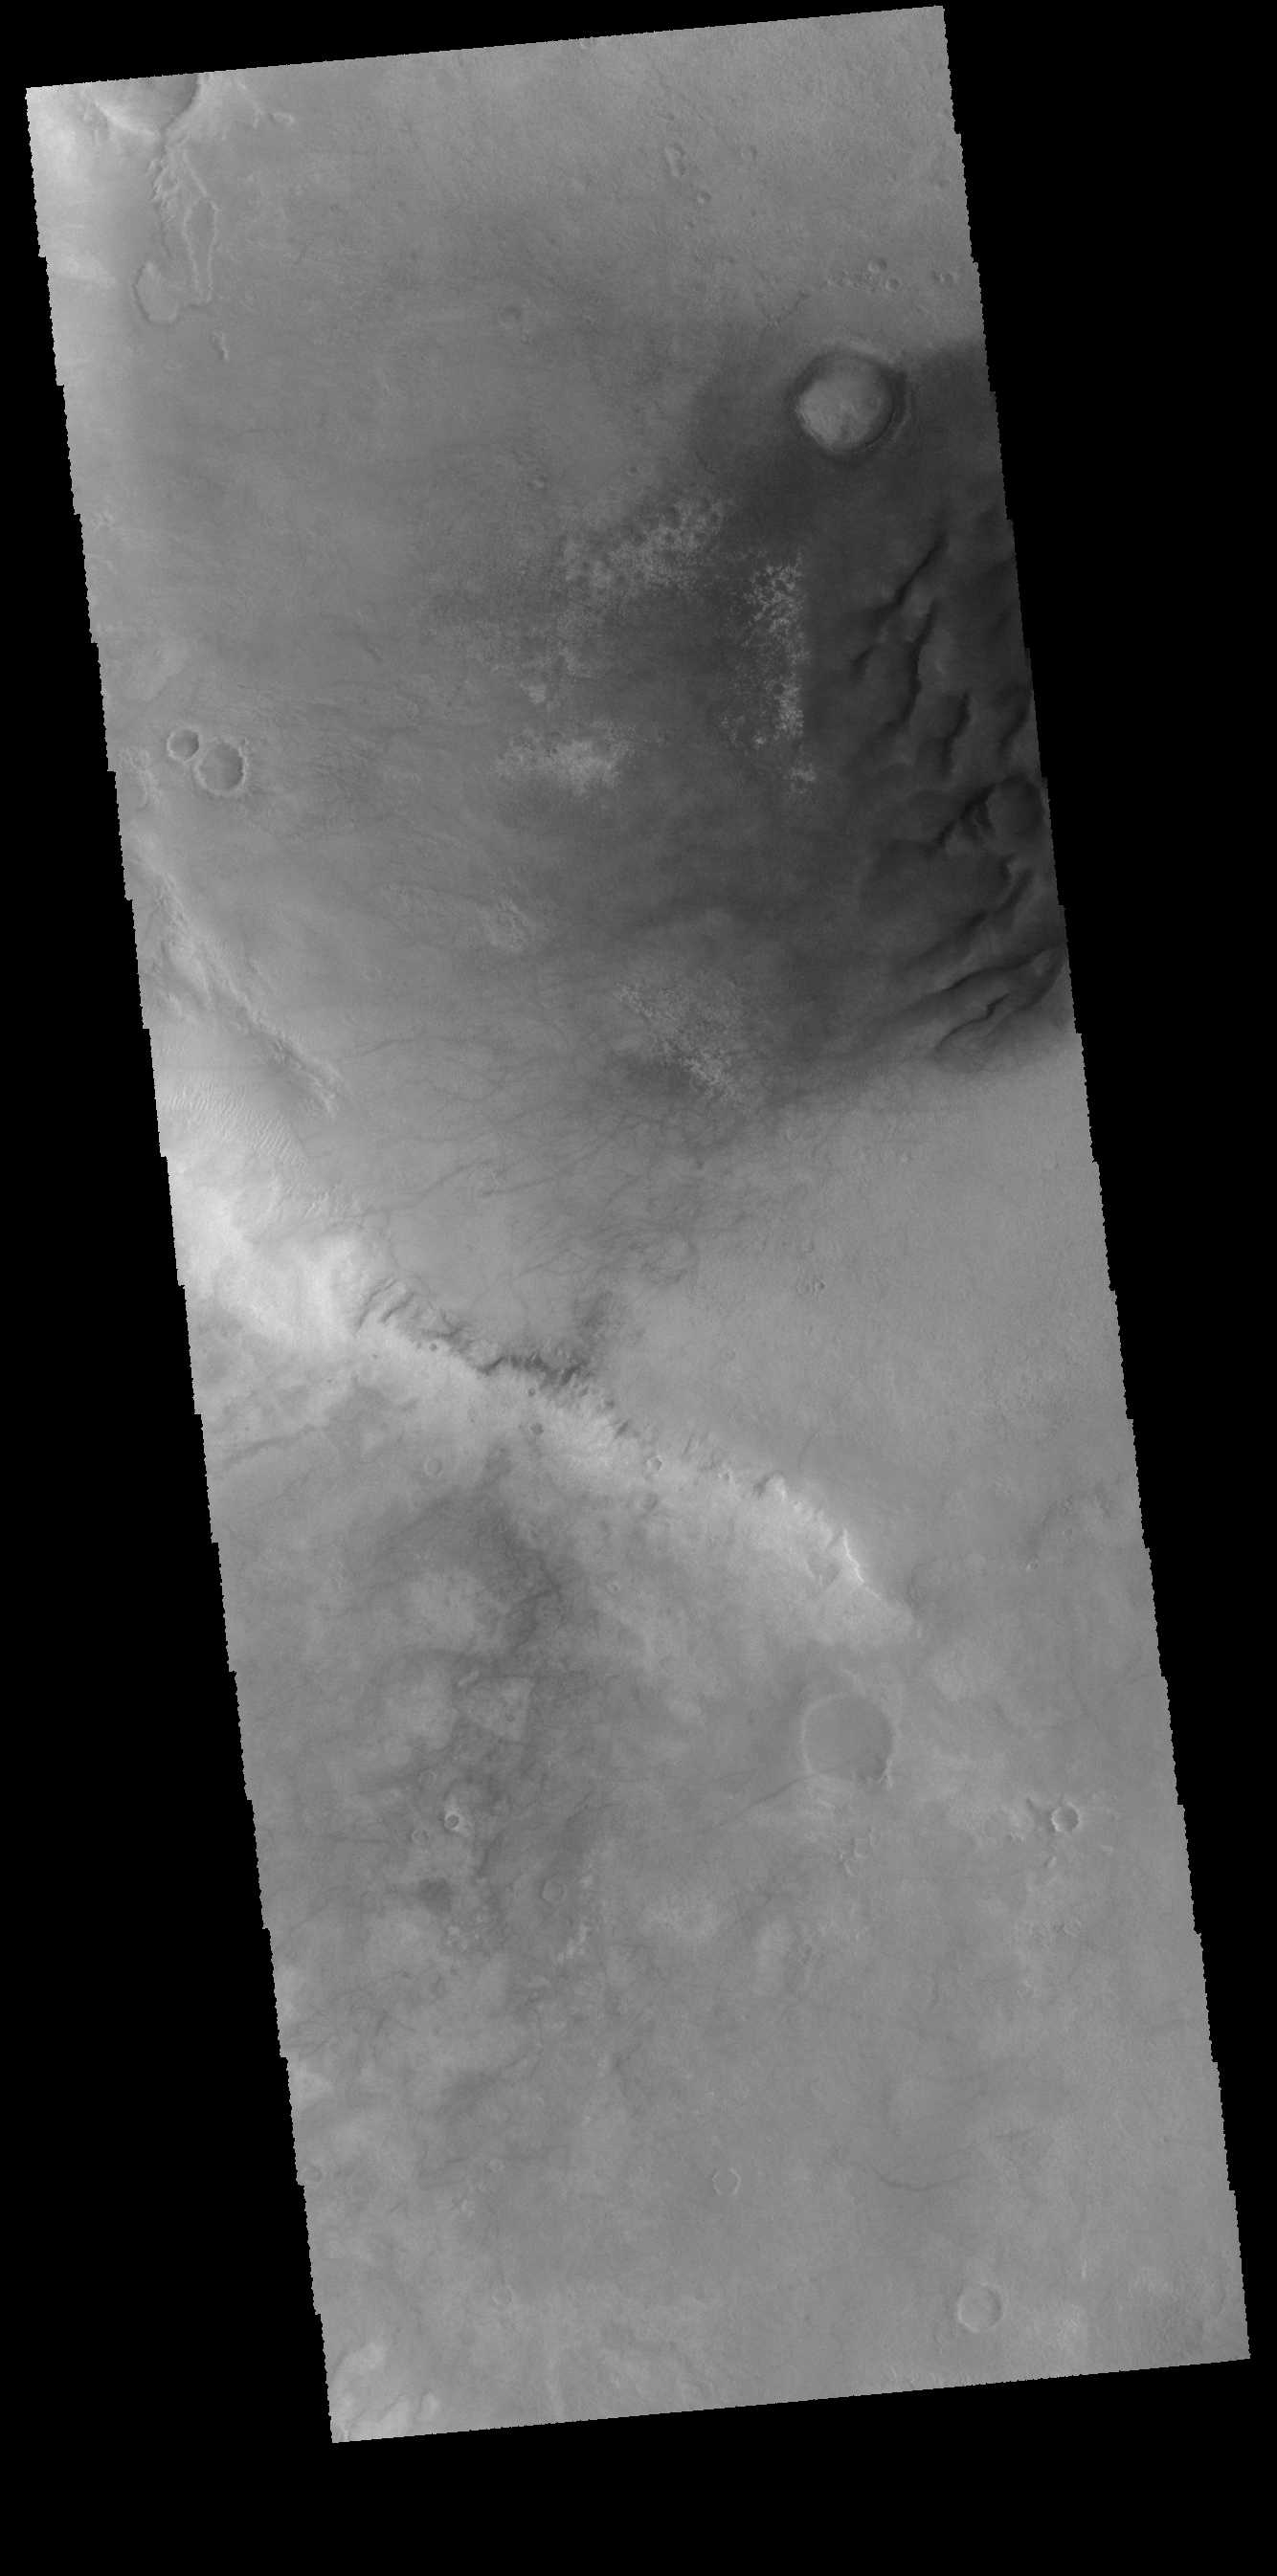

Noachis Terra Dunes

Today’s VIS image shows part of Noachis Terra, including several large dunes on the floor of an unnamed crater.

Credit: NASA/JPL-Caltech/ASU